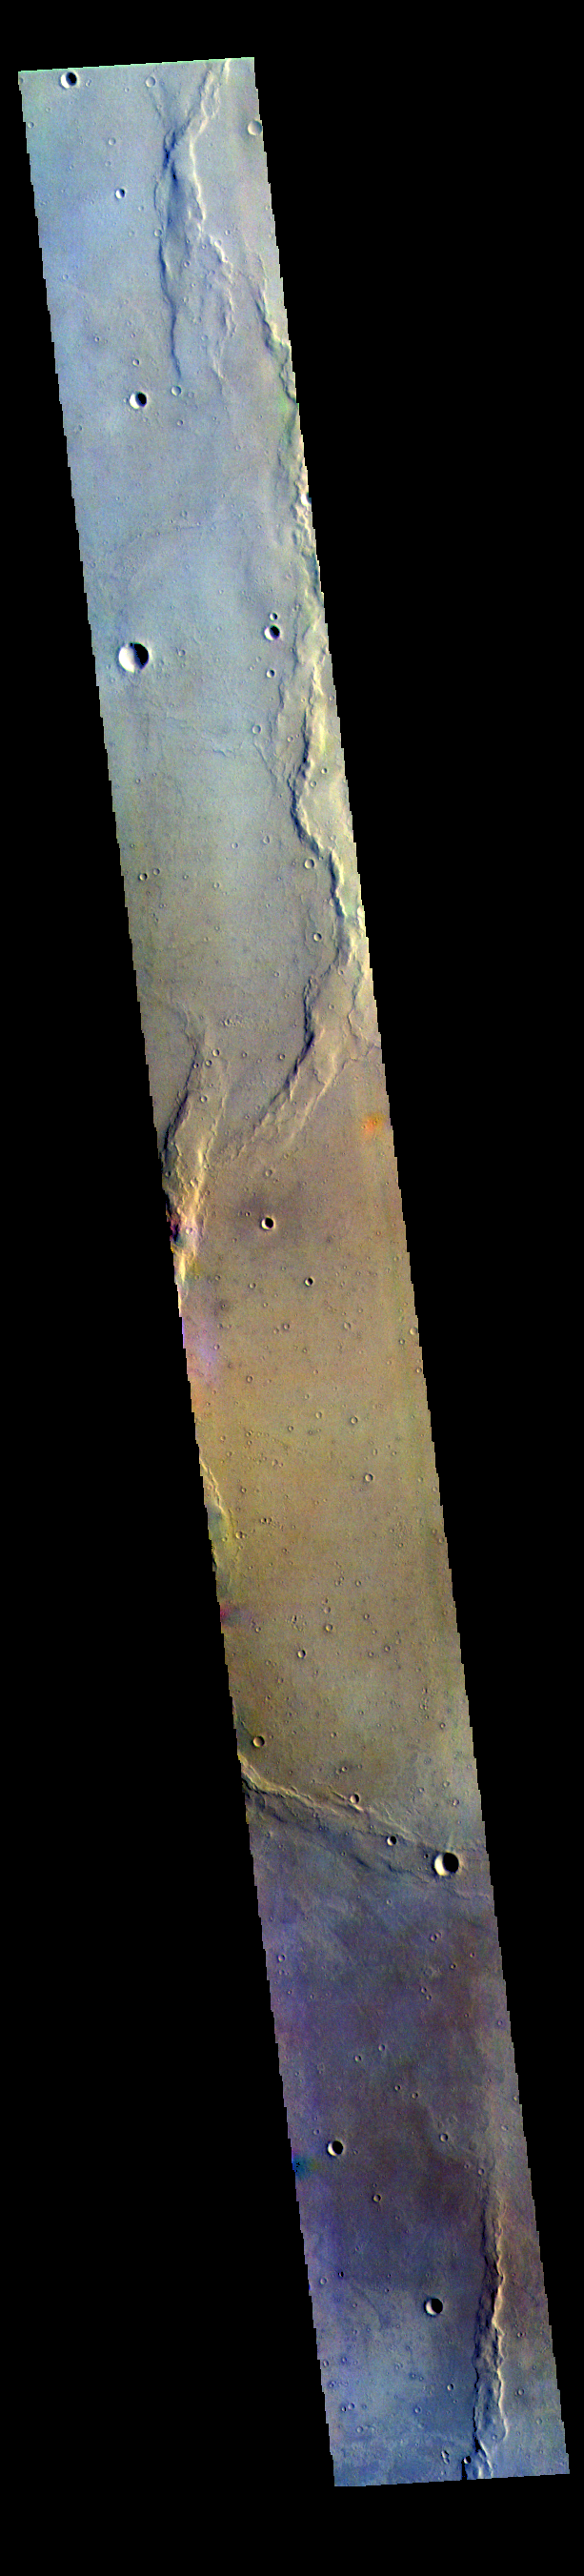

Lunae Planum – False Color

The THEMIS VIS camera contains 5 filters. The data from different filters can be combined in multiple ways to create a false color image. These false color images may reveal subtle variations of the surface not easily identified in a single band image. Today’s false color image shows part of Lunae Planum.

The THEMIS VIS camera is capable of capturing color images of the Martian surface using five different color filters. In this mode of operation, the spatial resolution and coverage of the image must be reduced to accommodate the additional data volume produced from using multiple filters. To make a color image, three of the five filter images (each in grayscale) are selected. Each is contrast enhanced and then converted to a red, green, or blue intensity image. These three images are then combined to produce a full color, single image. Because the THEMIS color filters don’t span the full range of colors seen by the human eye, a color THEMIS image does not represent true color. Also, because each single-filter image is contrast enhanced before inclusion in the three-color image, the apparent color variation of the scene is exaggerated. Nevertheless, the color variation that does appear is representative of some change in color, however subtle, in the actual scene. Note that the long edges of THEMIS color images typically contain color artifacts that do not represent surface variation.

Credit: NASA/JPL-Caltech/ASU